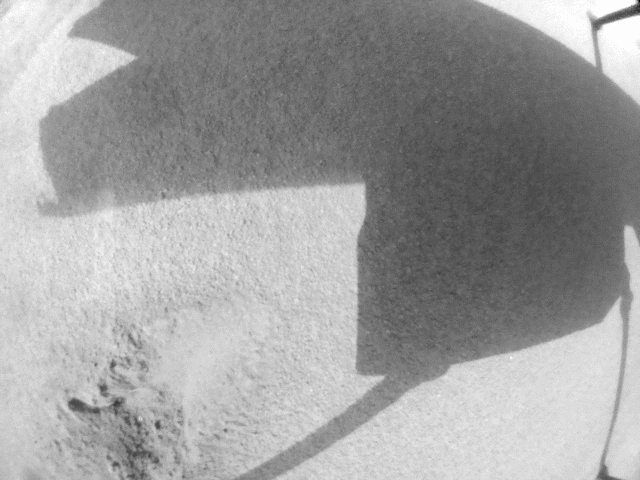

Ingenuity’s Navcam Reveals a Missing Rotor Blade

NASA’s Ingenuity Mars Helicopter used its black-and-white navigation camera to capture this video showing the shadows of its rotor blades turning on Feb. 11, 2024. Engineers planned the video to get more information about damage that was sustained by the rotor blades after a rough landing occurred during the helicopter’s 72nd flight on Jan. 18, 2024.

This video shows that Ingenuity’s upper rotor, the first rotor seen in this video, has a rotor blade missing. The blade appears to have separated near the mast.

The Ingenuity Mars Helicopter was built by NASA’s Jet Propulsion Laboratory, which manages the project for the agency. It is supported by NASA’s Science Mission Directorate. NASA’s Ames Research Center in California’s Silicon Valley and NASA’s Langley Research Center in Hampton, Virginia, provided significant flight performance analysis and technical assistance during Ingenuity’s development. AeroVironment Inc., Qualcomm, and SolAero also provided design assistance and major vehicle components. Lockheed Martin Space designed and manufactured the Mars Helicopter Delivery System. JPL is managed for the agency by Caltech in Pasadena, California.

Credit: NASA/JPL-Caltech